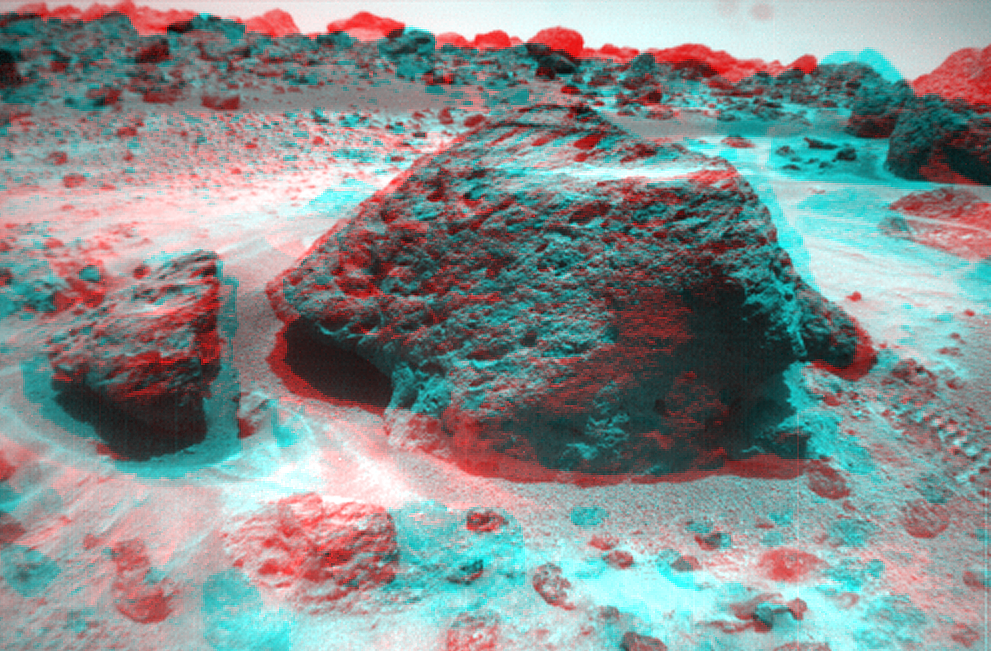

Souffle as Viewed by the Rover

This anaglyph view of “Souffle,” to the left of “Yogi,” was produced by combining two right eye frames taken from different viewing angles by Sojourner Rover on Sol 21. One of the right eye frames was distorted using Photoshop to approximate the projection of the left eye view (without this, the stereo pair is painful to view). The left view is assigned to the red color plane and the right view to the green and blue color planes (cyan), to produce a stereo anaglyph mosaic. This mosaic can be viewed in 3-D on your computer monitor or in color print form by wearing red-blue 3-D glasses.

Mars Pathfinder is the second in NASA’s Discovery program of low-cost spacecraft with highly focused science goals. The Jet Propulsion Laboratory, Pasadena, CA, developed and manages the Mars Pathfinder mission for NASA’s Office of Space Science, Washington, D.C. JPL is a division of the California Institute of Technology (Caltech).

Click below to see the left and right views individually.

Left
Right
Photojournal note: Sojourner spent 83 days of a planned seven-day mission exploring the Martian terrain, acquiring images, and taking chemical, atmospheric and other measurements. The final data transmission received from Pathfinder was at 10:23 UTC on September 27, 1997. Although mission managers tried to restore full communications during the following five months, the successful mission was terminated on March 10, 1998.

Credit: NASA/JPL